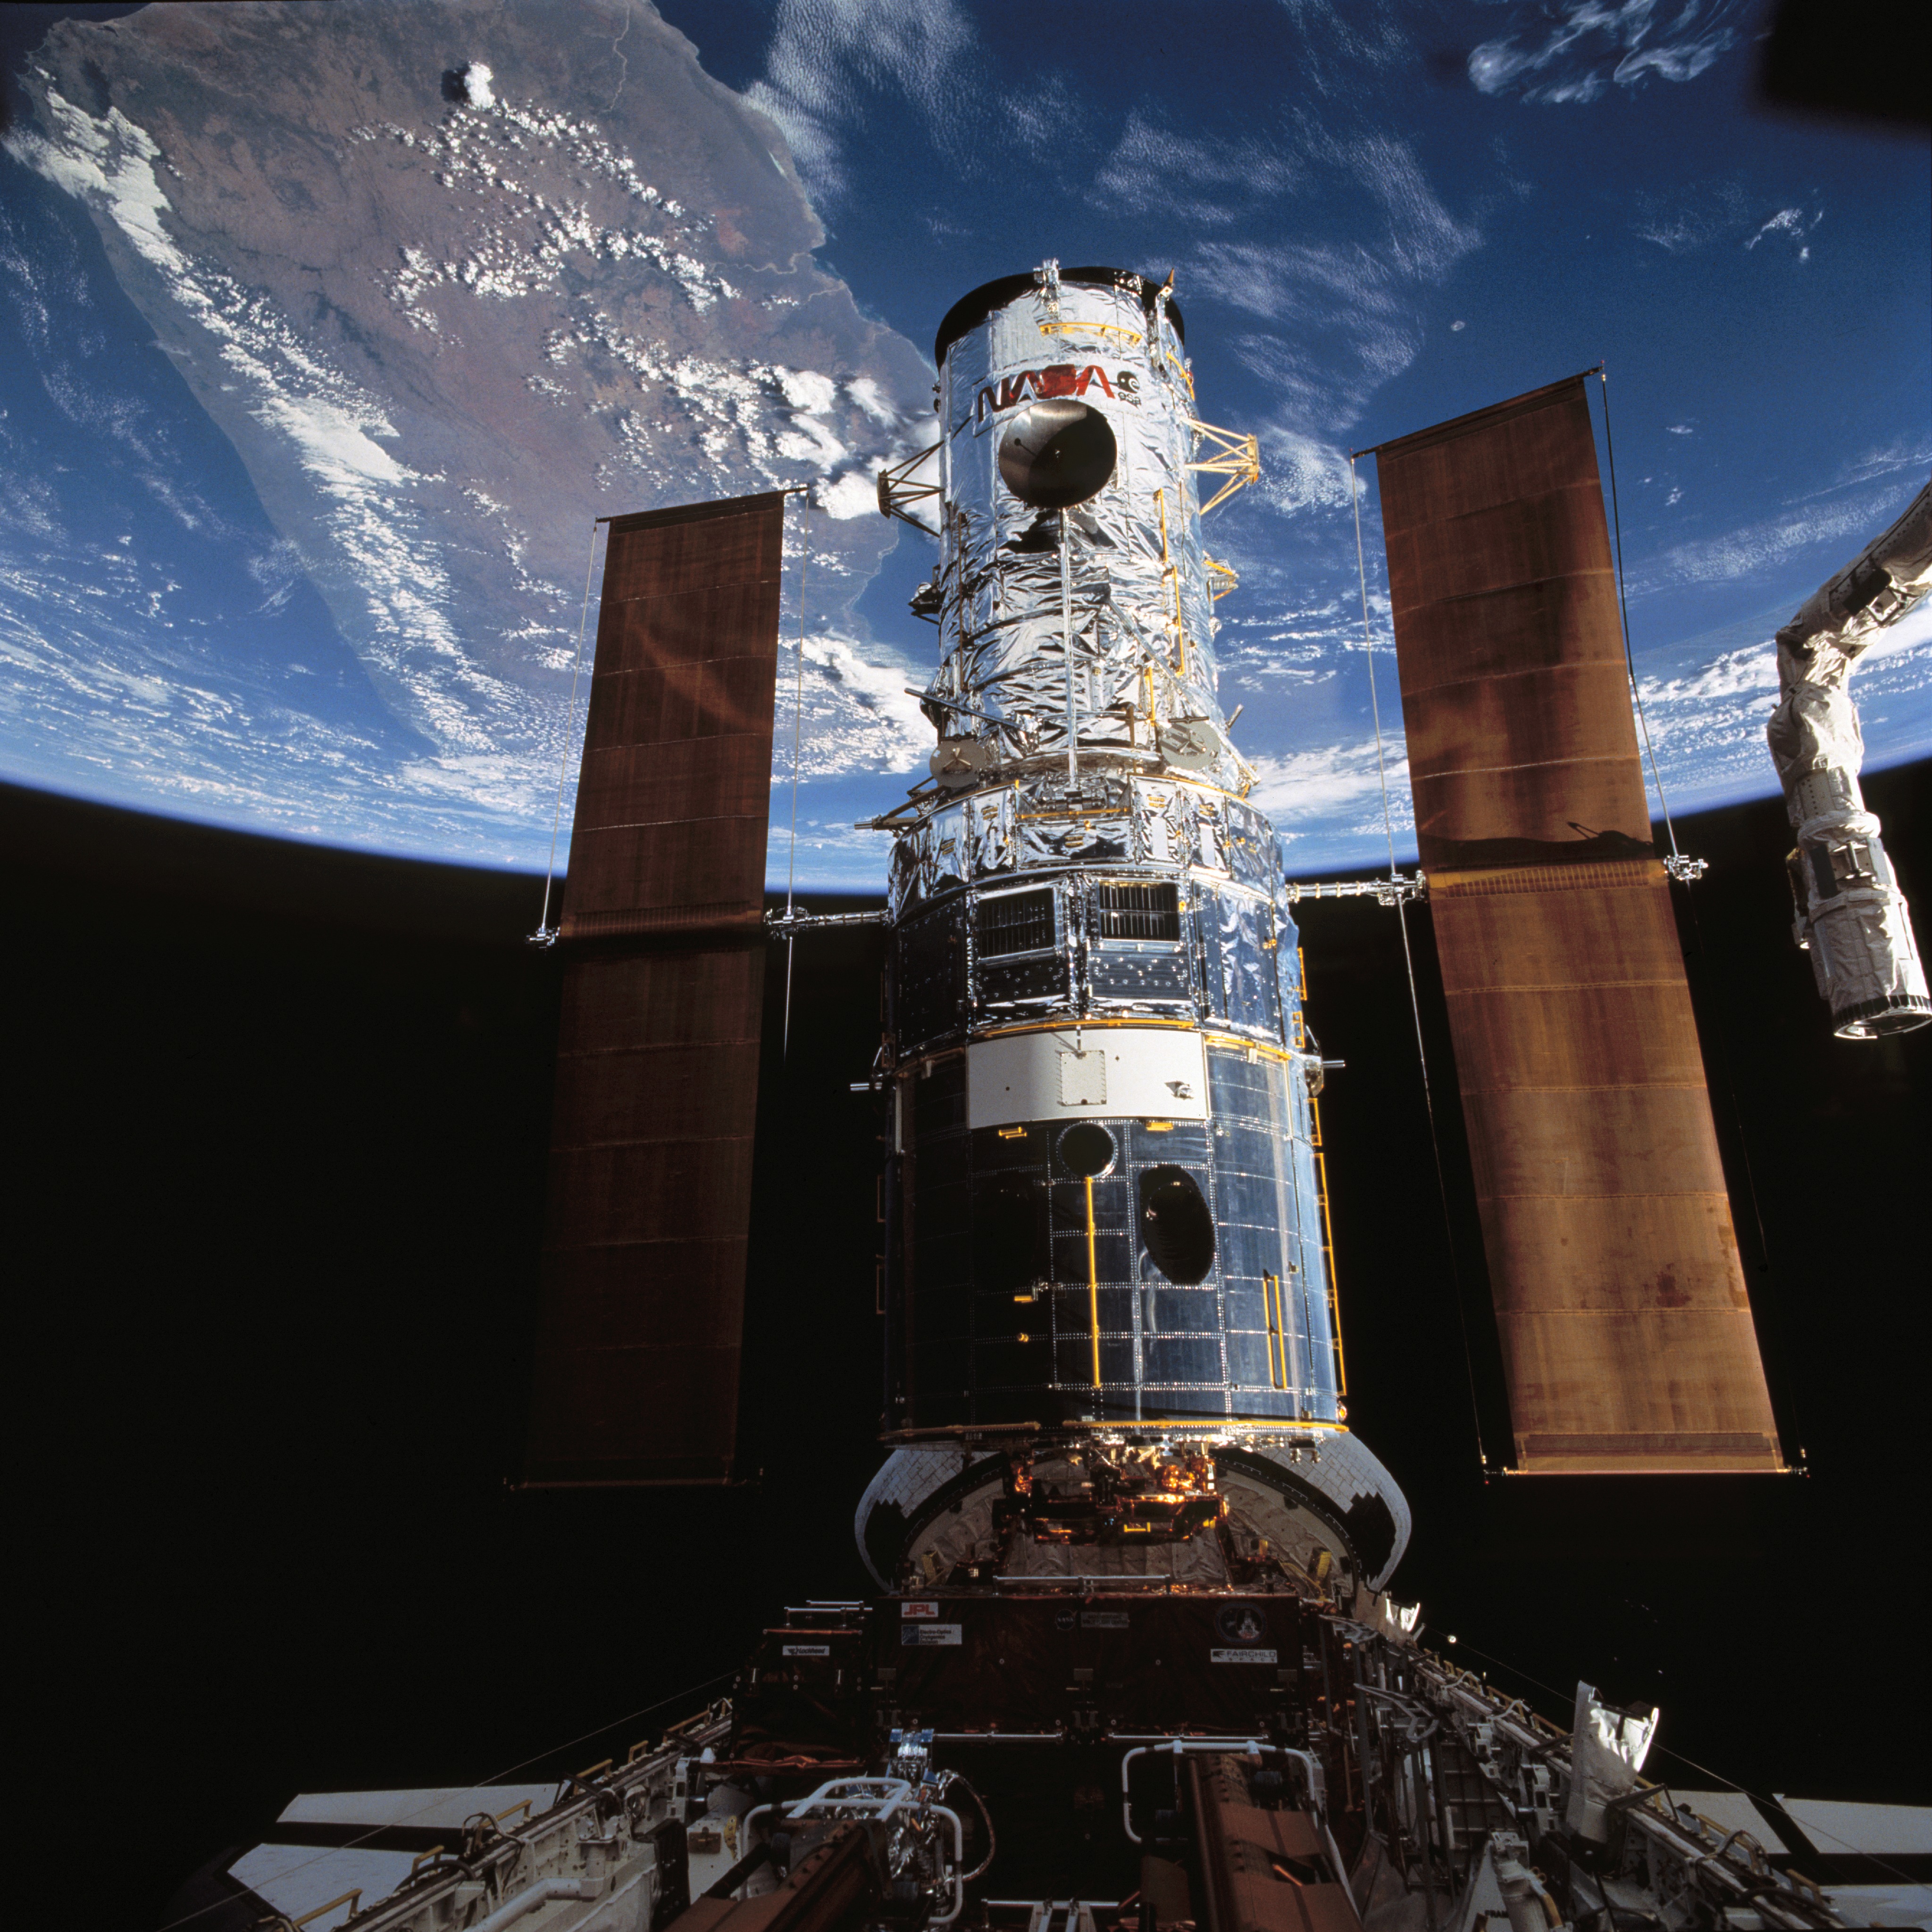

Hubble Space Telescope is berthed in Endeavour's payload bay after capture

STS061-79-087 (4 Dec. 1993) --- The Hubble Space Telescope (HST), backdropped over Madagascar, is berthed in the space shuttle Endeavour's cargo bay following its capture by the STS-61 astronauts. The crew used TV cameras to survey the spacecraft before sending out four astronauts on five separate sessions of extravehicular activity (EVA) to perform a variety of servicing tasks.

Credit: NASA